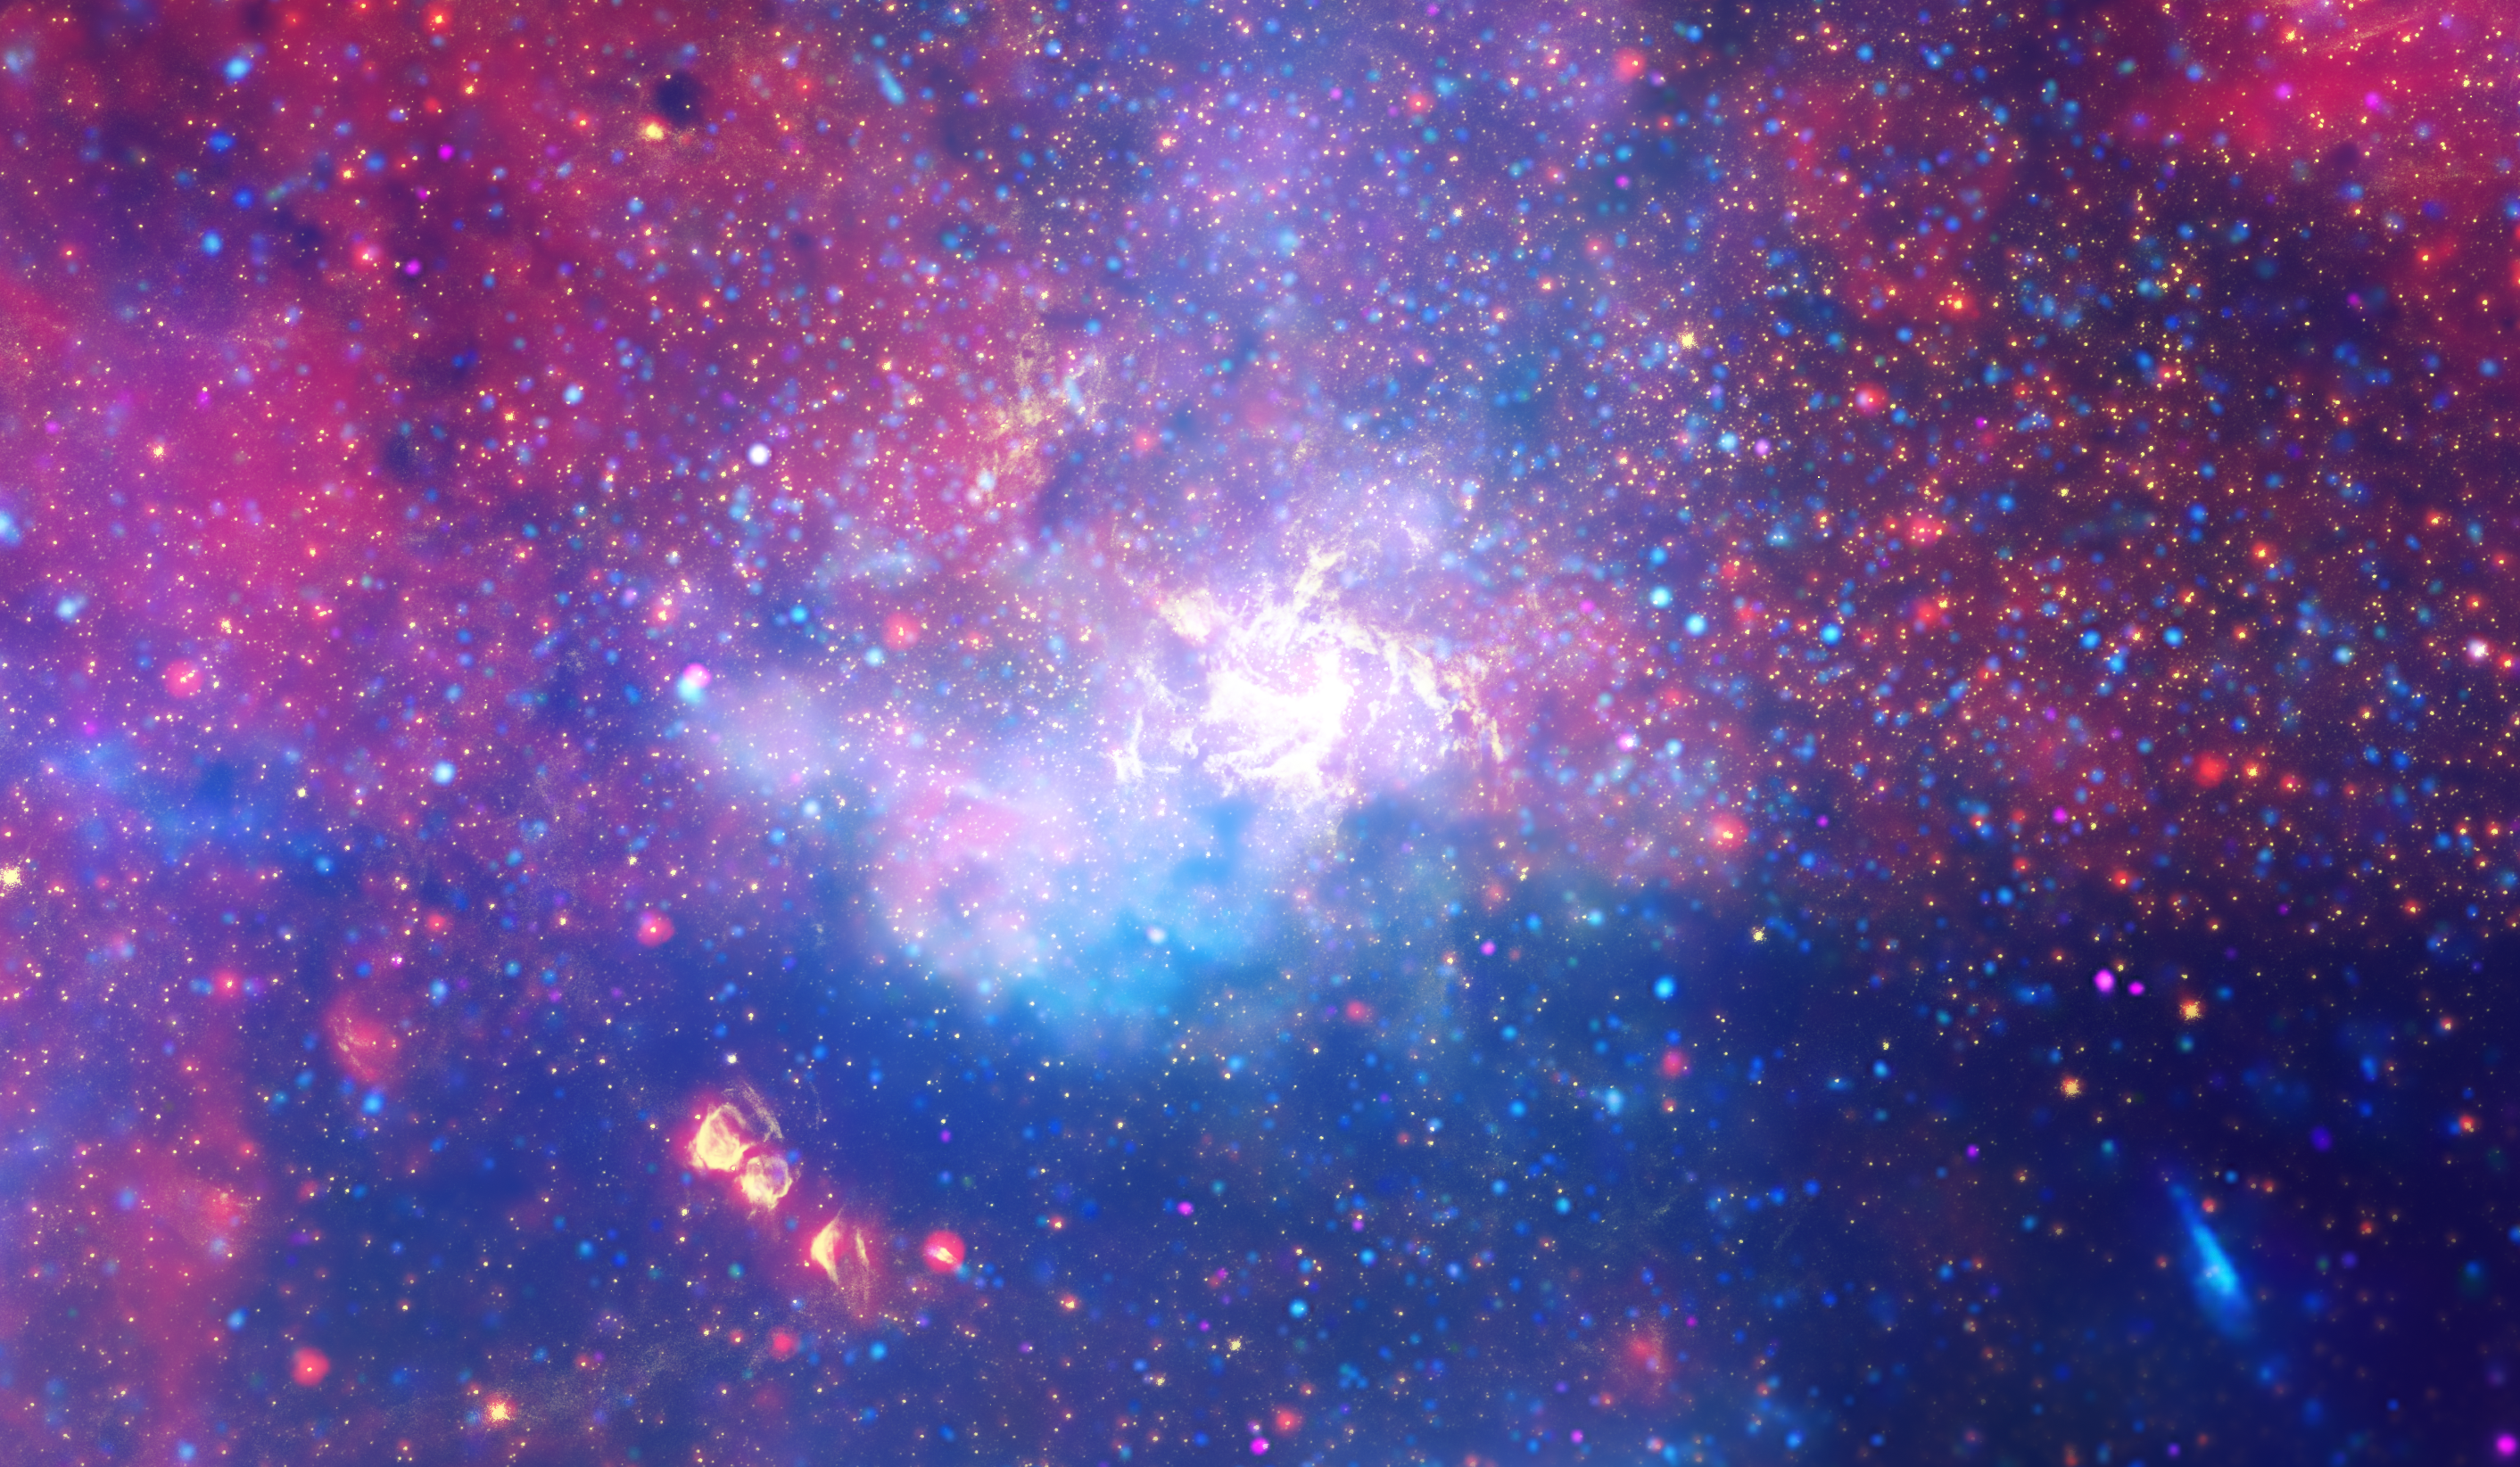

Galactic Center (Chandra, Hubble, Spitzer)

An enormous swirling vortex of hot gas glows with infrared light, marking the approximate location of the supermassive black hole at the heart of our Milky Way galaxy. This multiwavelength composite image includes near-infrared light captured by NASA’s Hubble Space Telescope, and was the sharpest infrared image ever made of the galactic center region when it was released in 2009. Dynamic flickering flares in the region immediately surrounding the black hole, named Sagittarius A*, have complicated the efforts of the Event Horizon Telescope (EHT) collaboration to create a closer, more detailed image. While the black hole itself does not emit light and so cannot be detected by a telescope, the EHT team is working to capture it by getting a clear image of the hot glowing gas and dust directly surrounding it.

NASA’s upcoming James Webb Space Telescope, scheduled to launch in December 2021, will combine Hubble’s resolution with even more infrared light detection. In its first year of science operations, Webb will join with EHT in observing Sagittarius A*, lending its infrared data for comparison to EHT’s radio data, making it easier to determine when bright flares are present, producing a sharper overall image of the region.

In the composite image shown here, colors represent different wavelengths of light. Hubble’s near-infrared observations are shown in yellow, revealing hundreds of thousands of stars, stellar nurseries, and heated gas. The deeper infrared observations of NASA’s Spitzer Space Telescope are shown in red, revealing even more stars and gas clouds. Light detected by NASA’s Chandra X-ray Observatory is shown in blue and violet, indicating where gas is heated to millions of degrees by stellar explosions and by outflows from the supermassive black hole.

Credit: NASA, ESA, SSC, CXC, STScI